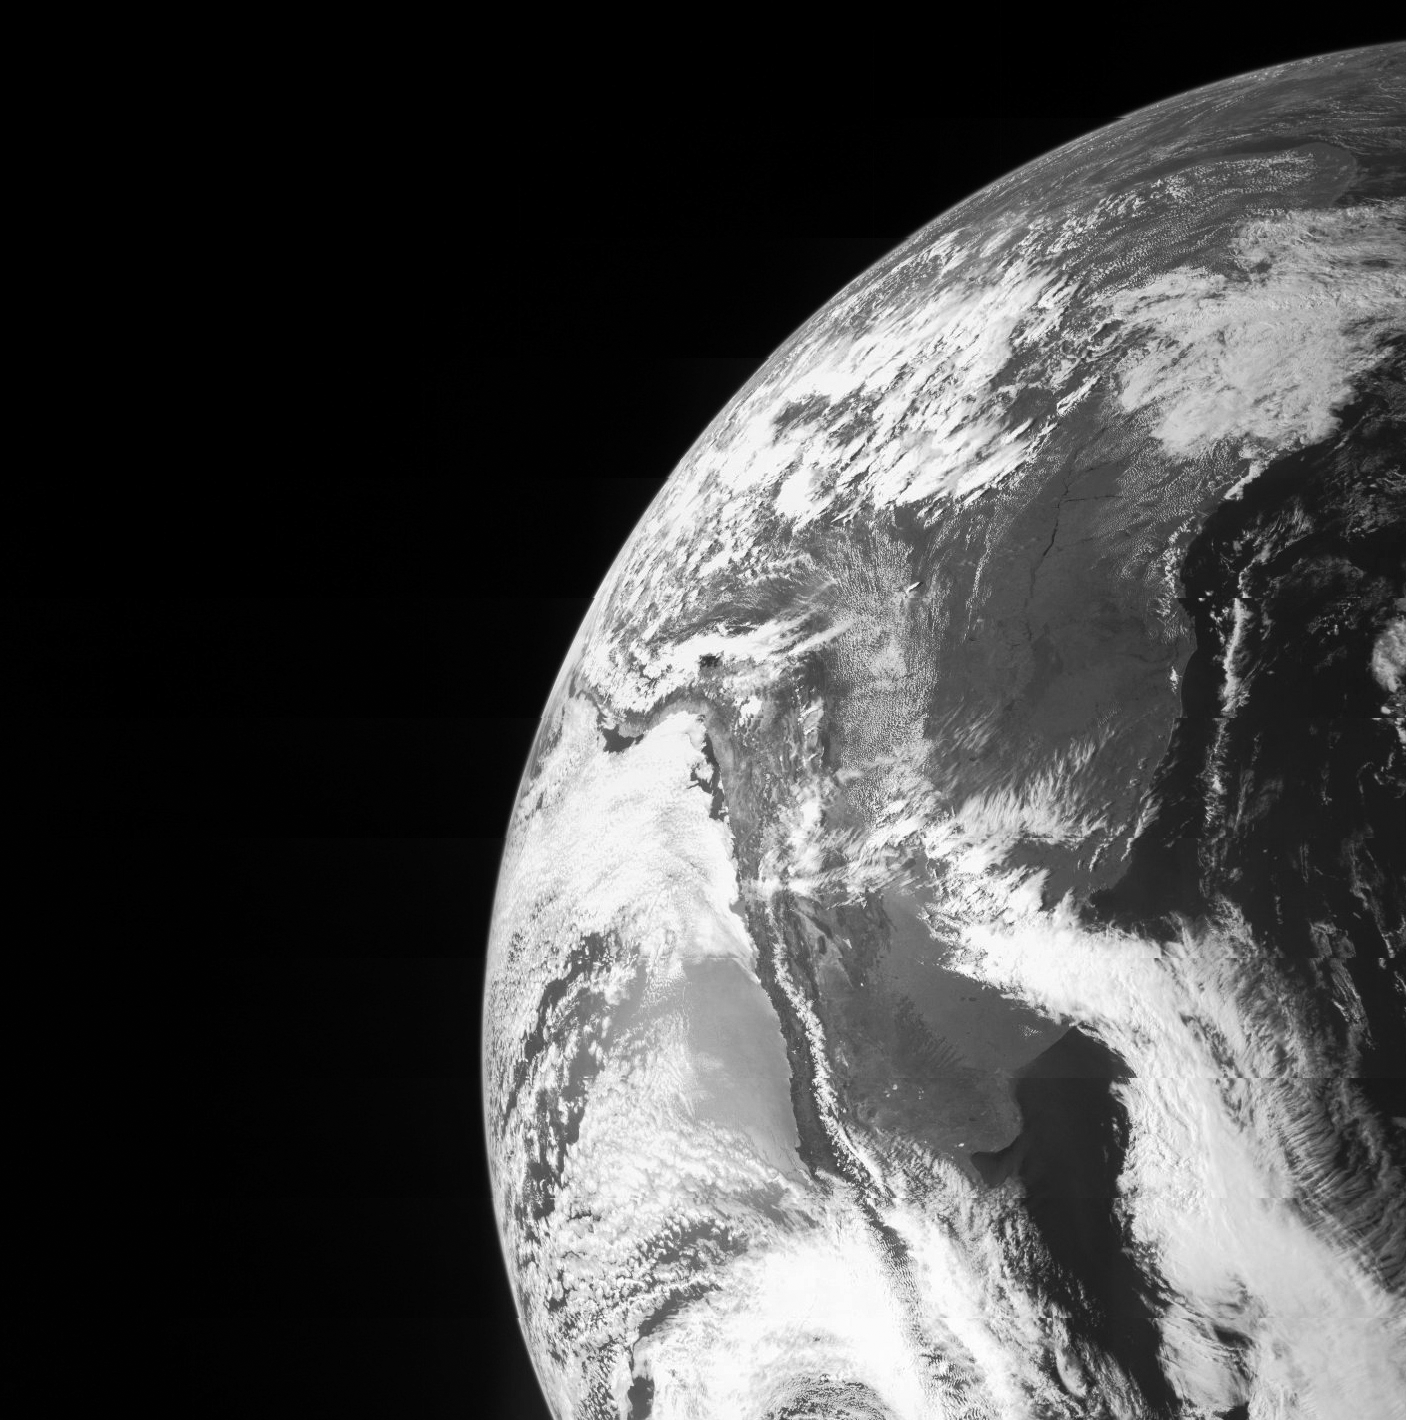

Earth from Juno

On Oct. 9, NASA’s Juno spacecraft flew past Earth, using our home planet’s gravity to get the final boost it needed to reach Jupiter. The JunoCam instrument captured this monochrome view of Earth, and other instruments were tested to ensure they work as designed during a close planetary encounter.

The Juno spacecraft was launched from NASA’s Kennedy Space Center in Florida on Aug. 5, 2011. Juno’s rocket, the Atlas 551, was only capable of giving Juno enough energy or speed to reach the asteroid belt, at which point the Sun’s gravity pulled Juno back toward the inner solar system. The Earth flyby gravity assist put Juno on course for arrival at Jupiter on July 4, 2016.

NASA’s Jet Propulsion Laboratory, Pasadena, Calif., manages the Juno mission for the principal investigator, Scott Bolton, of Southwest Research Institute in San Antonio. The Juno mission is part of the New Frontiers Program managed at NASA’s Marshall Space Flight Center in Huntsville, Ala. Lockheed Martin Space Systems, Denver, built the spacecraft. JPL is a division of the California Institute of Technology in Pasadena.

Credit: NASA/JPL-Caltech/Malin Space Science Systems